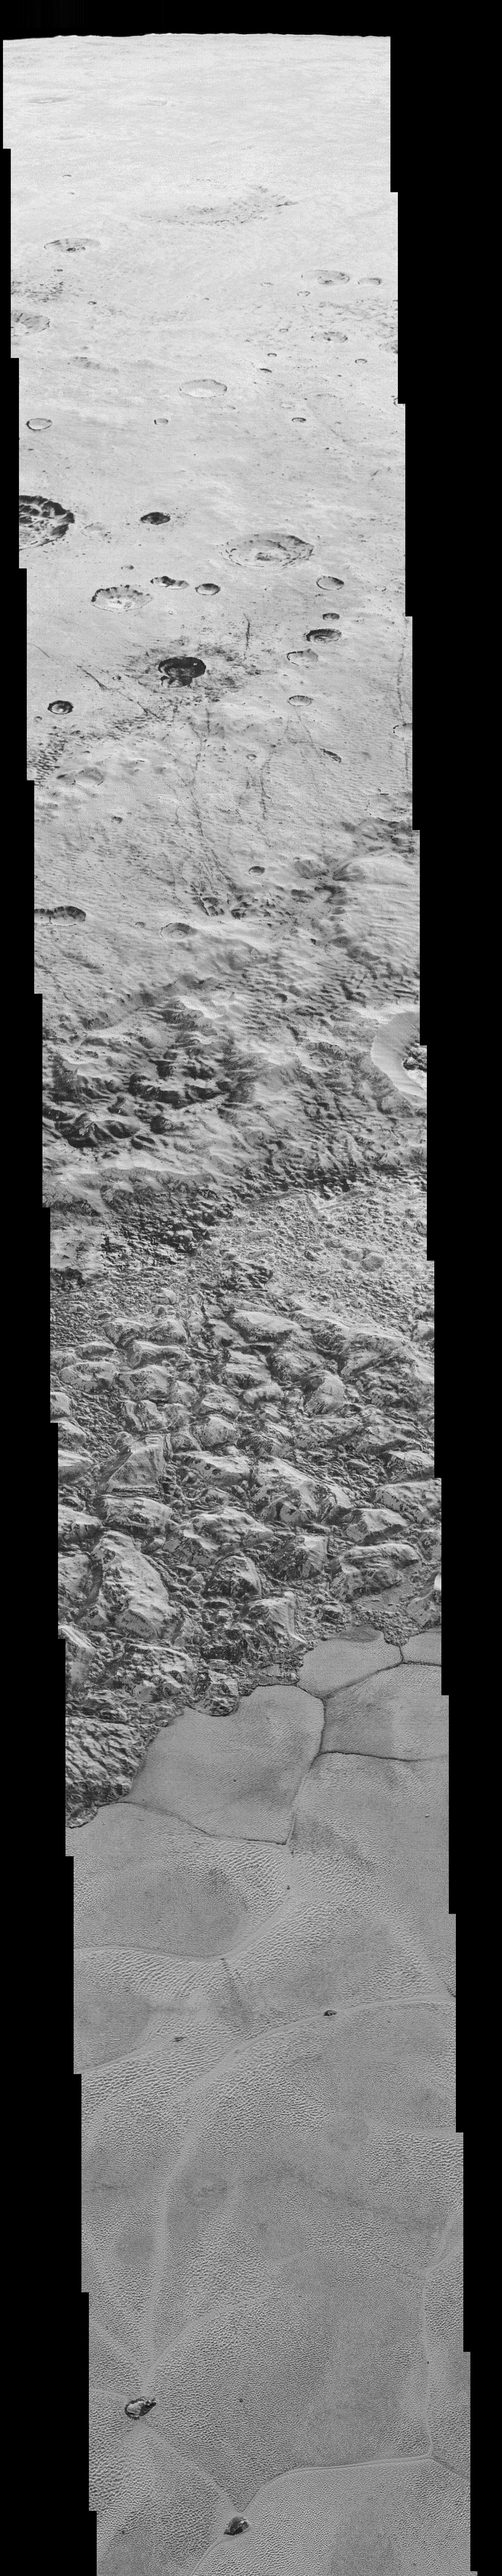

New Horizons’ Very Best View of Pluto (Mosiac)

This mosaic is composed of the sharpest views of Pluto that NASA’s New Horizons spacecraft obtained during its flyby of the distant planet on July 14, 2015. The pictures are part of a sequence taken near New Horizons’ closest approach to Pluto, with resolutions of about 250-280 feet (77-85 meters) per pixel — revealing features smaller than half a city block on Pluto’s diverse surface. The images include a wide variety of spectacular, cratered, mountainous and glacial terrains — giving scientists and the public alike a breathtaking, super-high resolution window on Pluto’s geology.

The images form a strip 50 miles (80 kilometers) wide trending from Pluto’s jagged horizon about 500 miles (800 kilometers) northwest of the informally named Sputnik Planum, across the al-Idrisi mountains, onto the shoreline of Sputnik Planum and then across its icy plains. They were made with the telescopic Long Range Reconnaissance Imager (LORRI) aboard New Horizons, over a timespan of about a minute centered on 11:36 UT on July 14 — just about 15 minutes before New Horizons’ closest approach to Pluto — from a range of just 10,000 miles (17,000 kilometers). They were obtained with an unusual observing mode; instead of working in the usual “point and shoot,” LORRI snapped pictures every three seconds while the Ralph/Multispectral Visual Imaging Camera (MVIC) aboard New Horizons was scanning the surface. This mode requires unusually short exposures to avoid blurring the images.

All told, the images are six times better than the resolution of the global Pluto map New Horizons obtained, and five times better than the best images of Pluto’s cousin Triton, Neptune’s large moon, obtained by Voyager 2 in 1989.

The Johns Hopkins University Applied Physics Laboratory in Laurel, Maryland, designed, built, and operates the New Horizons spacecraft, and manages the mission for NASA’s Science Mission Directorate. The Southwest Research Institute, based in San Antonio, leads the science team, payload operations and encounter science planning. New Horizons is part of the New Frontiers Program managed by NASA’s Marshall Space Flight Center in Huntsville, Alabama.

Credit: NASA/Johns Hopkins University Applied Physics Laboratory/Southwest Research Institute